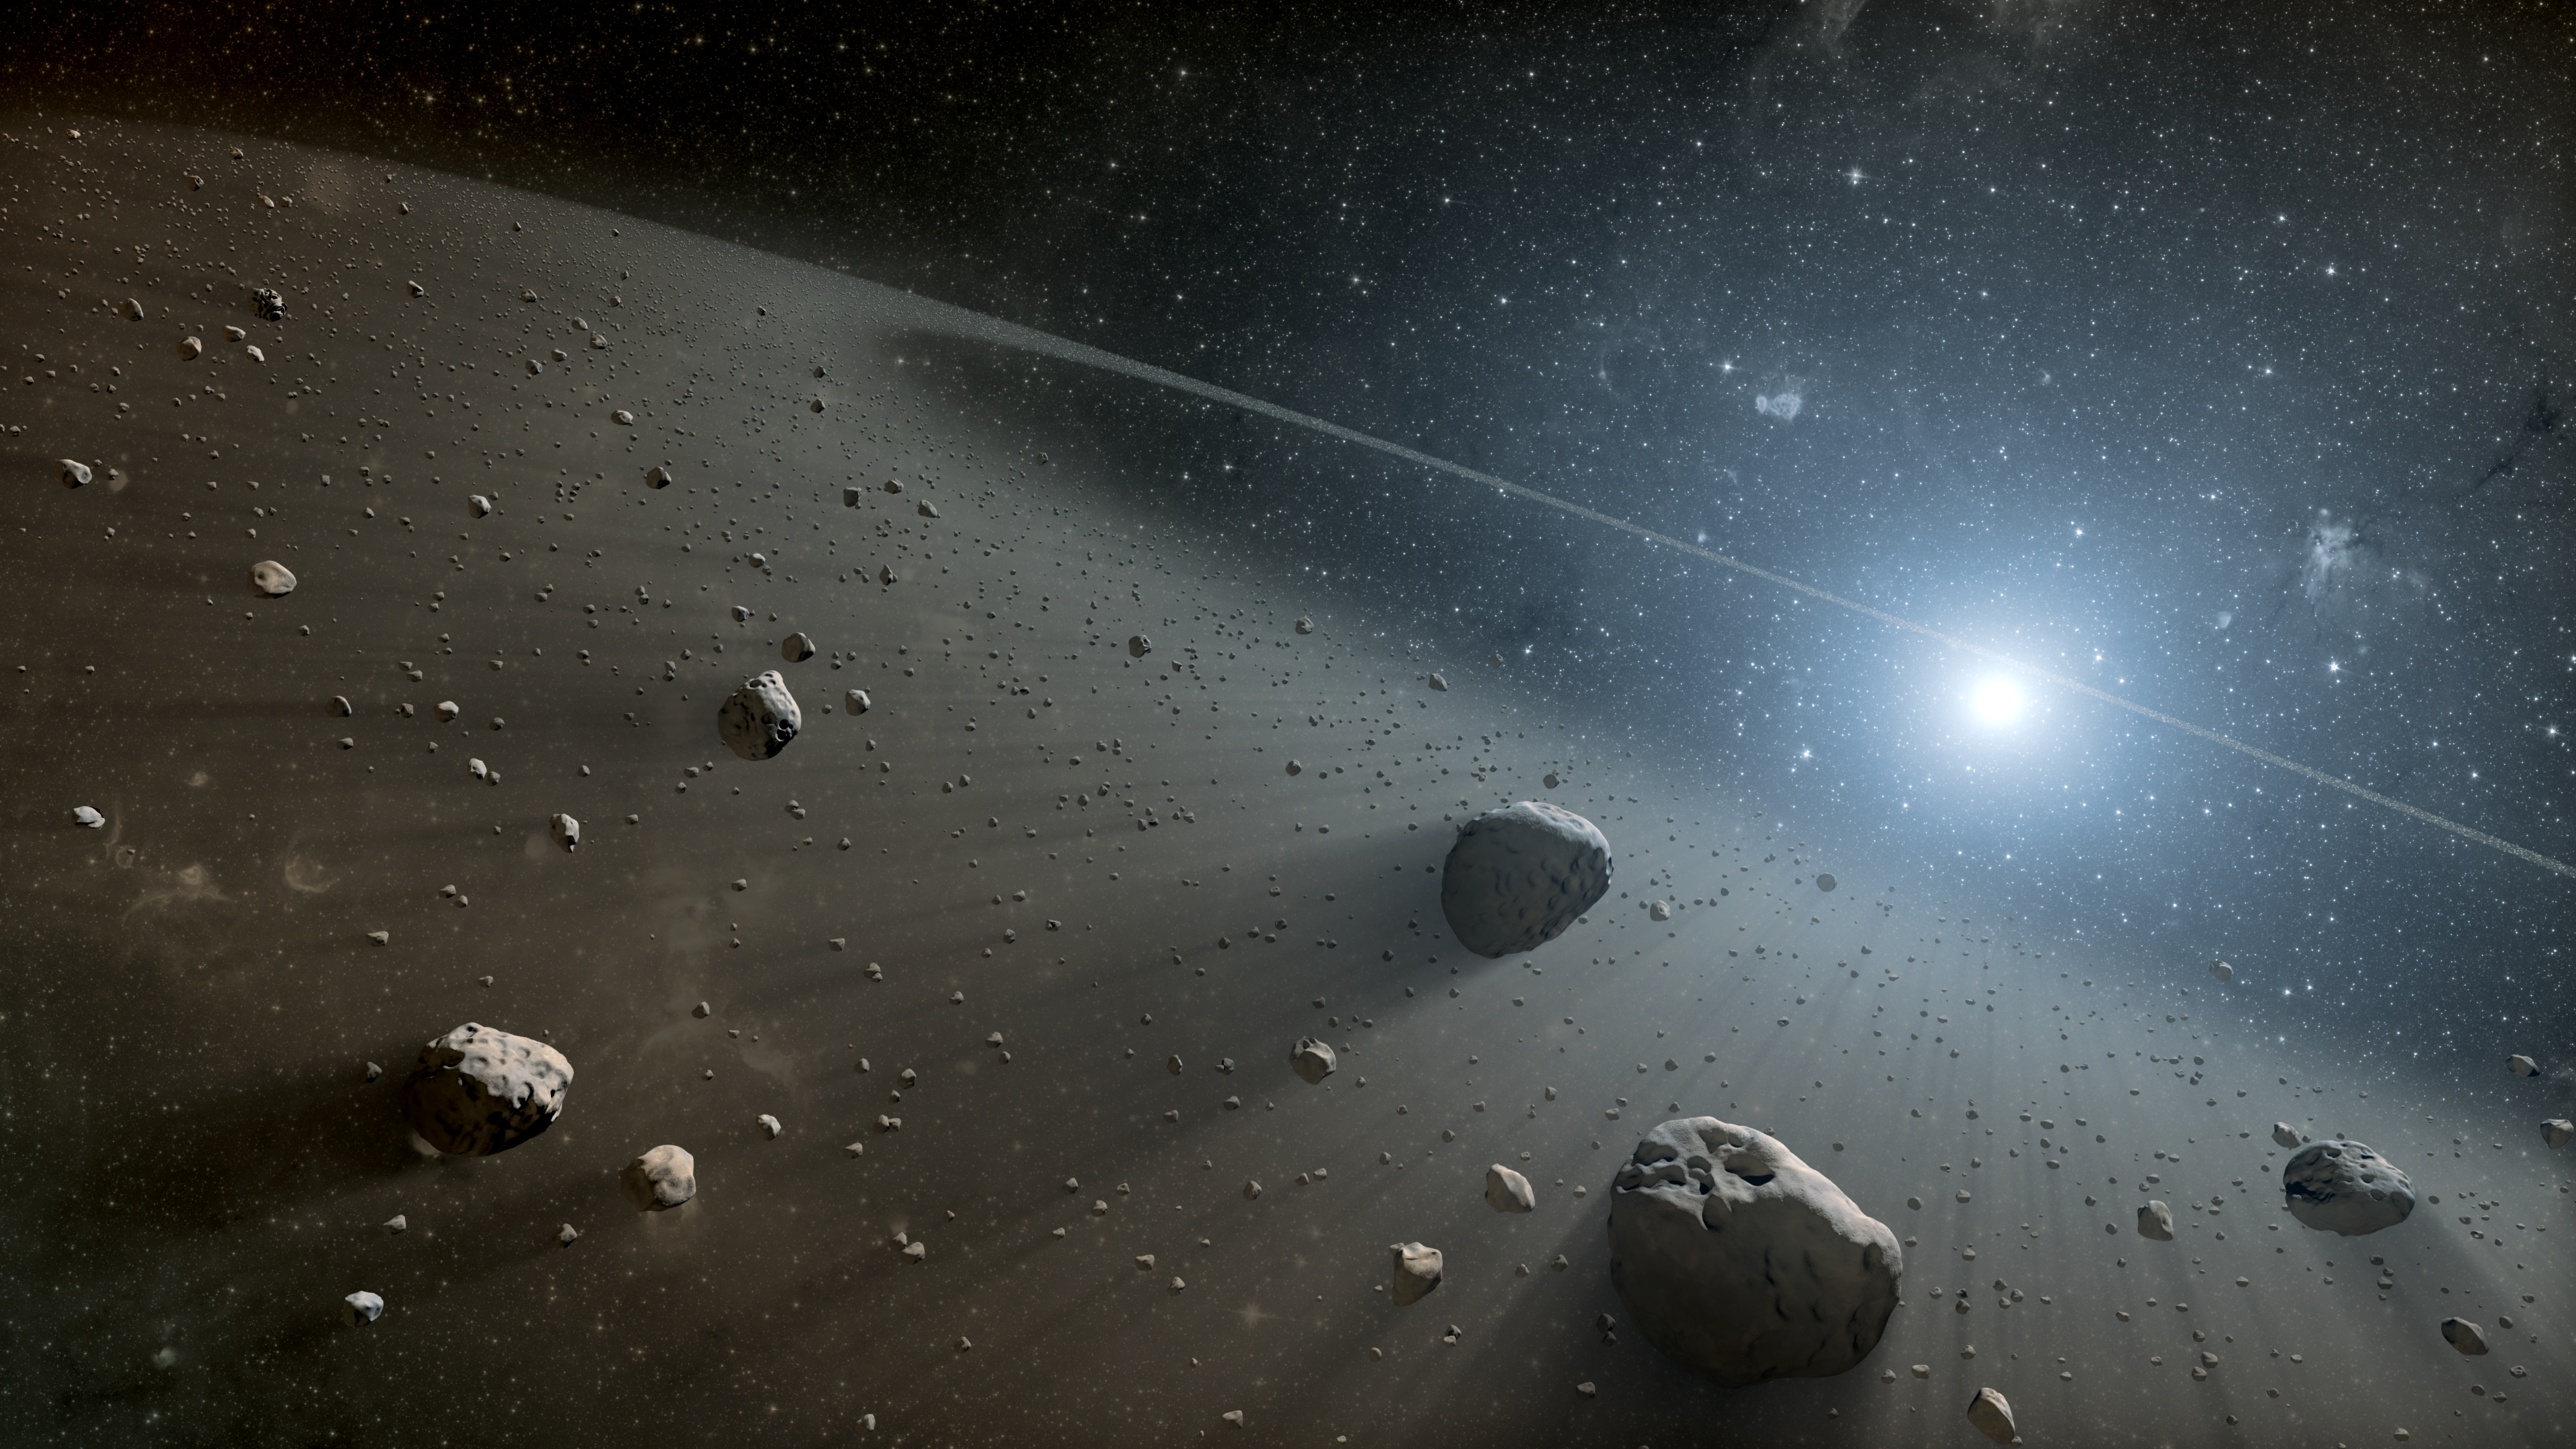

Rocky Ring of Debris Around Vega (Artist Concept)

This artist’s concept illustrates an asteroid belt around the bright star Vega. Evidence for this warm ring of debris was found using NASA’s Spitzer Space Telescope, and the European Space Agency’s Herschel Space Observatory, in which NASA plays an important role.

JPL manages the Spitzer Space Telescope mission for NASA’s Science Mission Directorate, Washington. Science operations are conducted at the Spitzer Science Center at Caltech. Data are archived at the Infrared Science Archive housed at the Infrared Processing and Analysis Center at Caltech.

For more information about Spitzer, visit http://spitzer.caltech.edu and http://www.nasa.gov/spitzer.

Herschel is a European Space Agency cornerstone mission, with science instruments provided by consortia of European institutes and with important participation by NASA. NASA’s Herschel Project Office is based at JPL, which contributed mission-enabling technology for two of Herschel’s three science instruments. The NASA Herschel Science Center, part of the Infrared Processing and Analysis Center at Caltech, supports the United States astronomical community.

Credit: NASA/JPL-Caltech